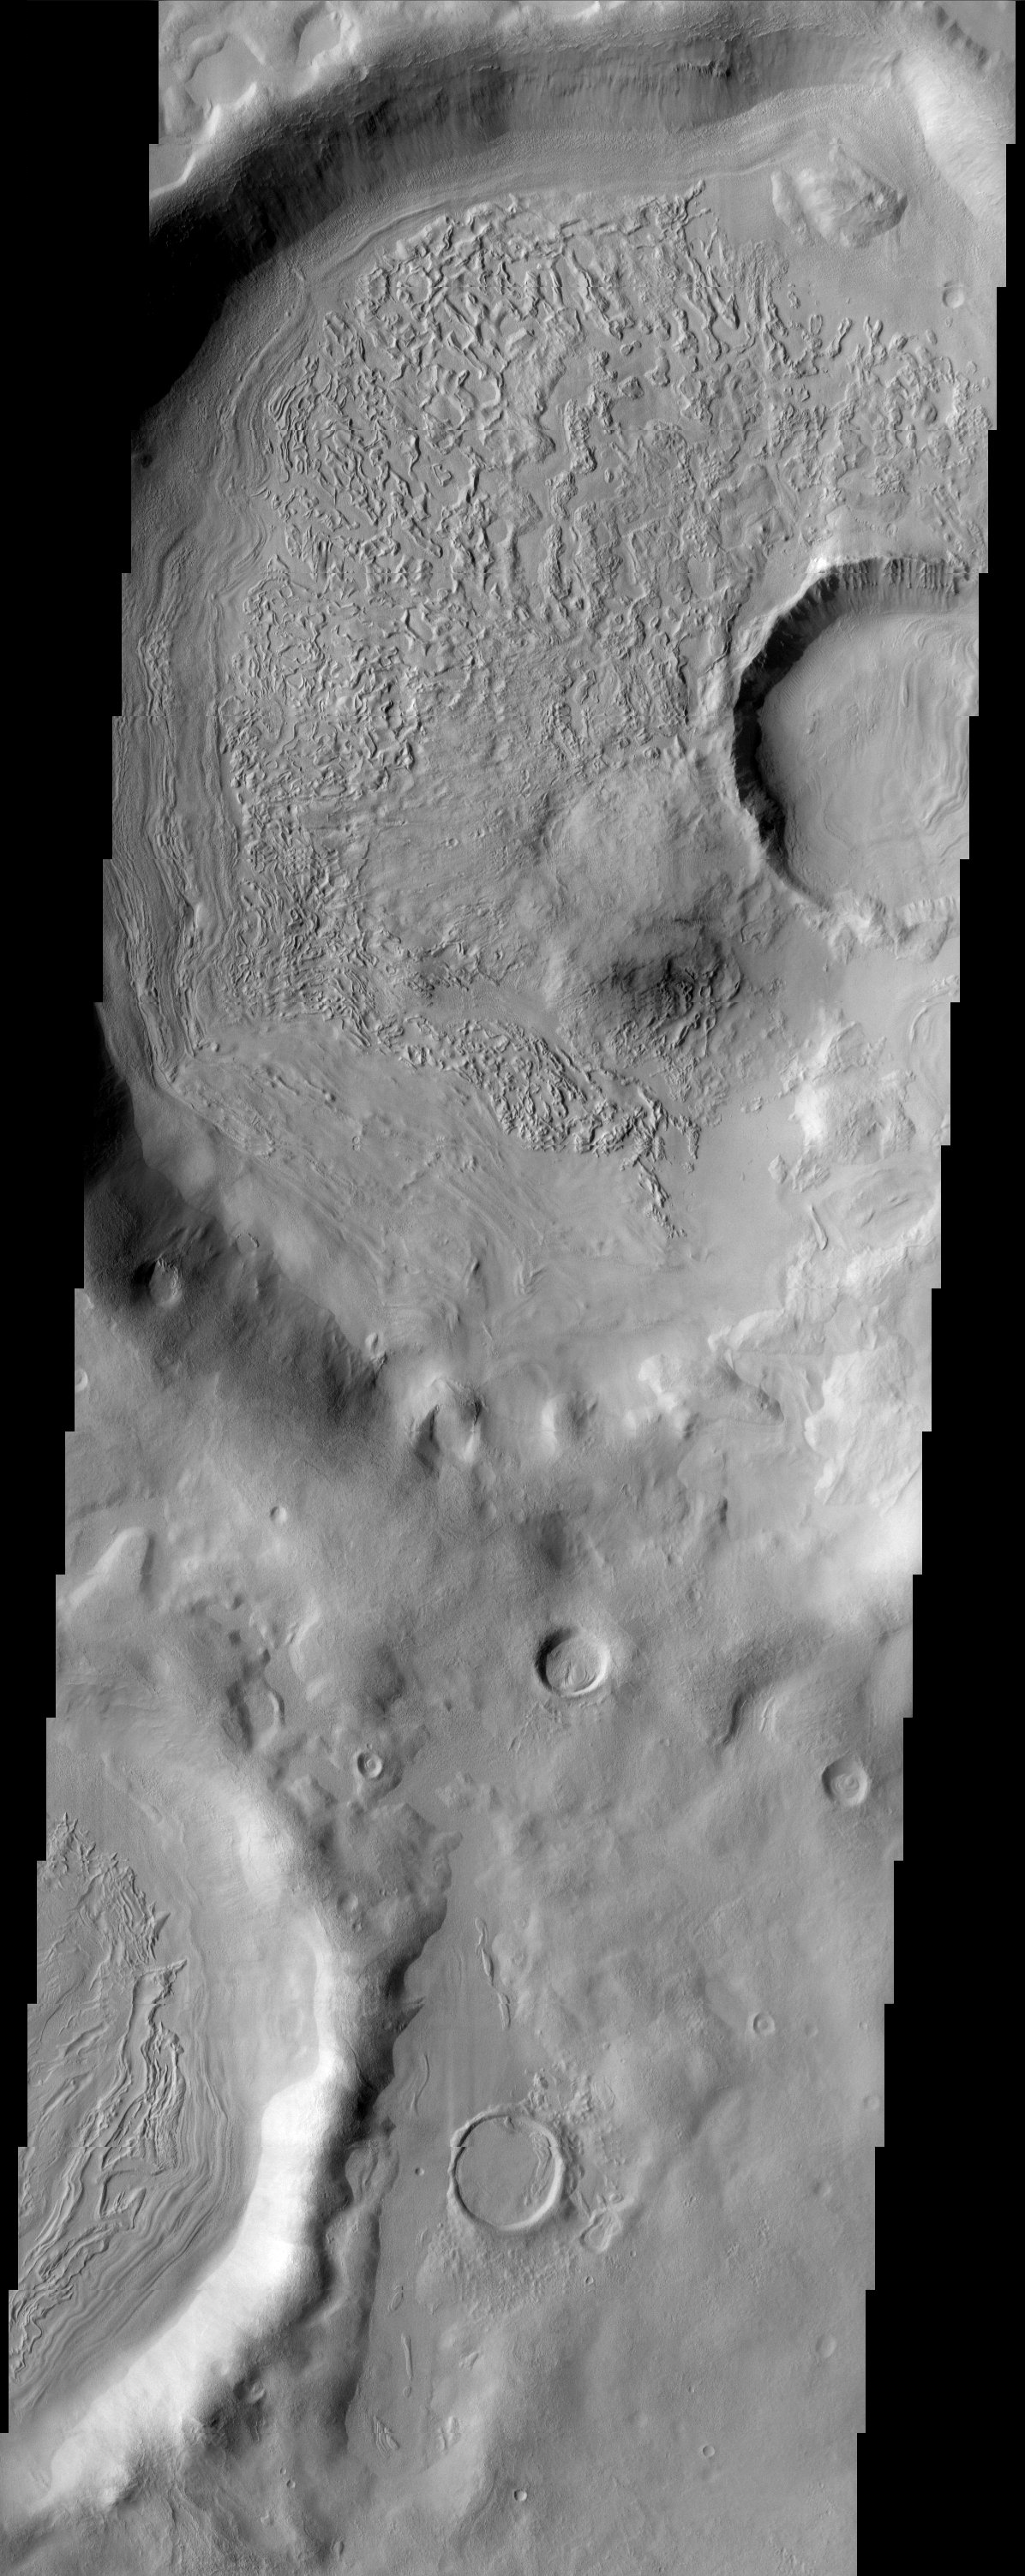

Nilosyrtis Mensae

The floors of these craters contain very interesting and enigmatic materials which may contain shallow subsurface ground ice with varying amounts of a sediment covering (mantle). When ice is covered with a critical thickness of sediment it is actually insulated and can survive longer than cleaner exposed ice. The ablation and sublimation of the ice causes a chaotic topography to develop with high and low regions. This may explain the relief seen on the crater floors. The terrain outside of the craters appears muted because it is most likely mantled with a dusty icy covering. This region of Mars is located along the highland/lowland boundary dichotomy.

Note: this THEMIS visual image has not been radiometrically nor geometrically calibrated for this preliminary release. An empirical correction has been performed to remove instrumental effects. A linear shift has been applied in the cross-track and down-track direction to approximate spacecraft and planetary motion. Fully calibrated and geometrically projected images will be released through the Planetary Data System in accordance with Project policies at a later time.

NASA’s Jet Propulsion Laboratory manages the 2001 Mars Odyssey mission for NASA’s Office of Space Science, Washington, D.C. The Thermal Emission Imaging System (THEMIS) was developed by Arizona State University, Tempe, in collaboration with Raytheon Santa Barbara Remote Sensing. The THEMIS investigation is led by Dr. Philip Christensen at Arizona State University. Lockheed Martin Astronautics, Denver, is the prime contractor for the Odyssey project, and developed and built the orbiter. Mission operations are conducted jointly from Lockheed Martin and from JPL, a division of the California Institute of Technology in Pasadena.

Image information: VIS instrument. Latitude 35.1, Longitude 71 East (289 West). 19 meter/pixel resolution.

Credit: NASA/JPL/Arizona State University